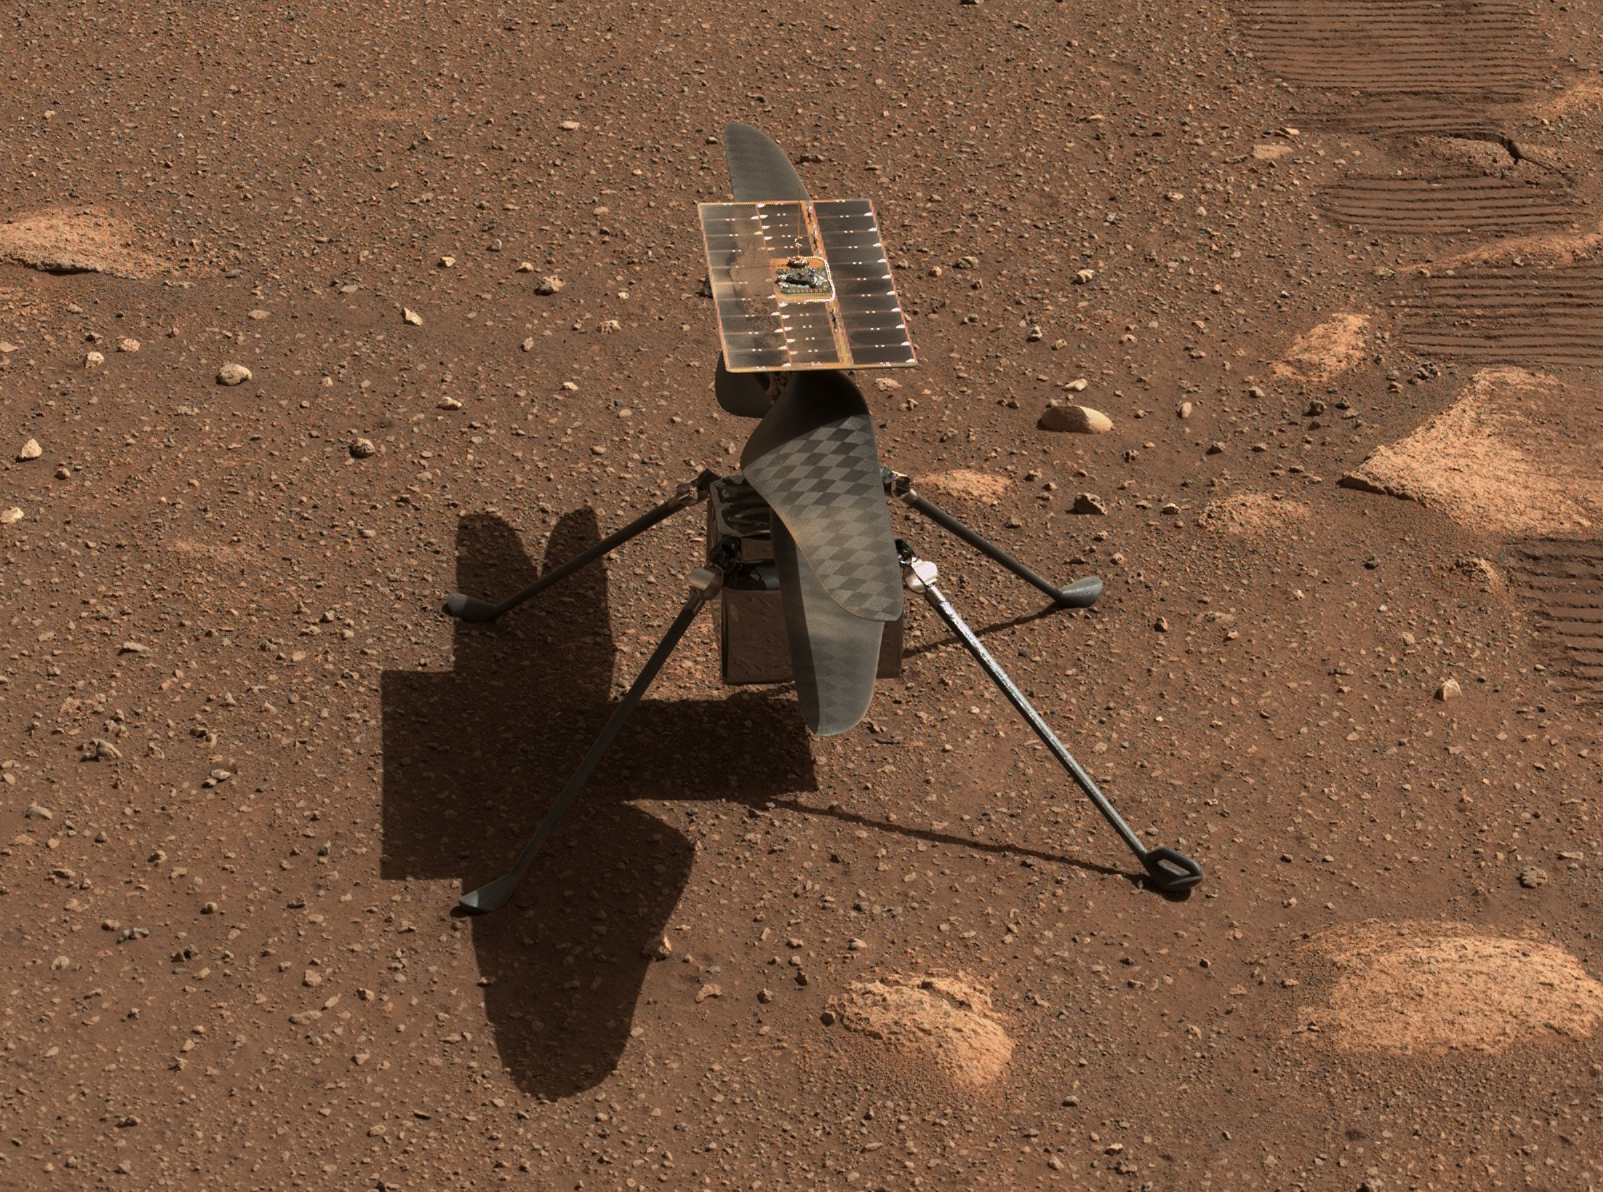

Mastcam-Z Gives Ingenuity a Close-up

NASA’s Ingenuity Mars helicopter is seen here in a close-up taken by Mastcam-Z, a pair of zoomable cameras aboard the Perseverance rover. This image was taken on April 5, the 45th Martian day, or sol, of the mission. A secondary image (Figure 1) is an anaglyph for use with red-blue 3D glasses.

The mosaic is not white balanced but is instead displayed in a preliminary calibrated version of a natural color composite, approximately simulating the colors of the scene that we would see if we were there viewing it ourselves.

Arizona State University in Tempe leads the operations of the Mastcam-Z instrument, working in collaboration with Malin Space Science Systems in San Diego.

A key objective for Perseverance’s mission on Mars is astrobiology, including the search for signs of ancient microbial life. The rover will characterize the planet’s geology and past climate, pave the way for human exploration of the Red Planet, and be the first mission to collect and cache Martian rock and regolith (broken rock and dust).

Subsequent NASA missions, in cooperation with ESA (European Space Agency), would send spacecraft to Mars to collect these sealed samples from the surface and return them to Earth for in-depth analysis.

The Mars 2020 Perseverance mission is part of NASA’s Moon to Mars exploration approach, which includes Artemis missions to the Moon that will help prepare for human exploration of the Red Planet.

JPL, which is managed for NASA by Caltech in Pasadena, California, built and manages operations of the Perseverance rover.

Credit: NASA/JPL-Caltech/ASU